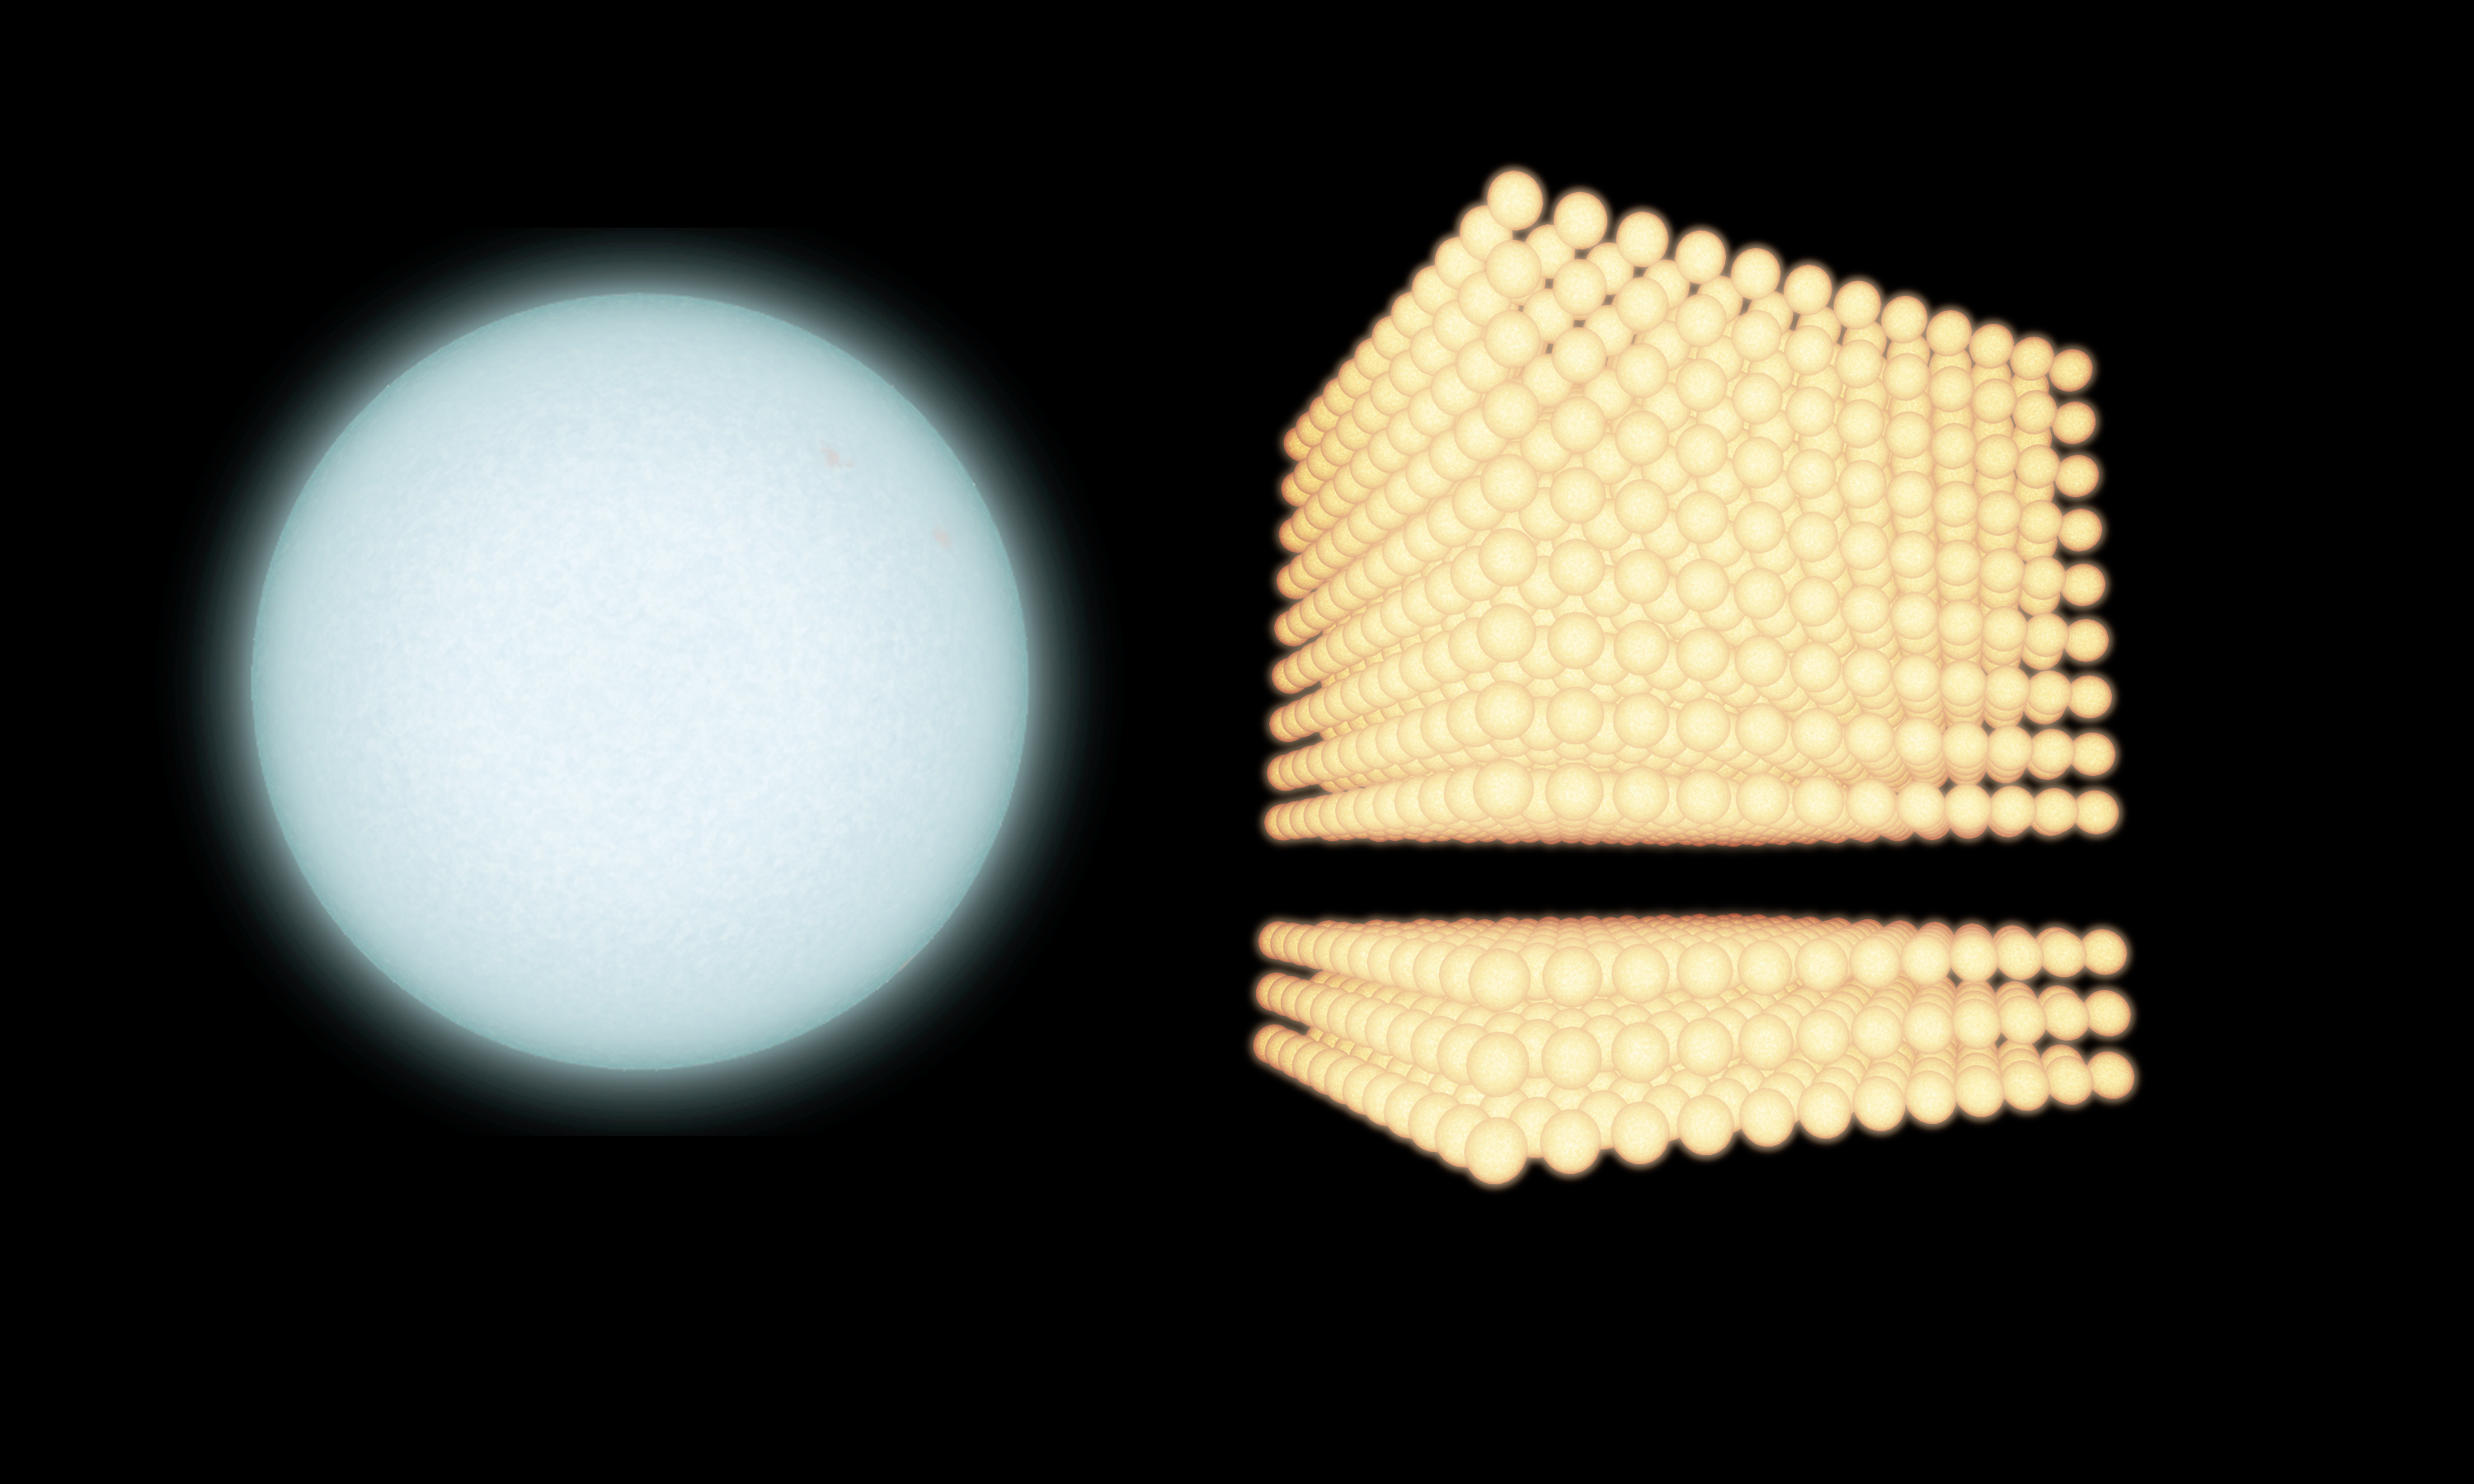

Adding up Stars in a Galaxy

Annotated Version

This diagram illustrates the extent to which astronomers have been underestimating the proportion of small to big stars in certain galaxies. Data from NASA’s Galaxy Evolution Explorer spacecraft and the Cerro Tololo Inter-American Observatory in Chile have shown that, in some cases, there can be as many as four times more small stars compared to large ones.

In the diagram, a massive blue star is shown next to a stack of lighter, yellow stars. These big blue stars are three to 20 times more massive than our sun, while the smaller stars are typically about the same mass as the sun or smaller. Before the Galaxy Evolution Explorer study, astronomers assumed there were 500 small stars for every massive one (lower stack on right). The new observations reveal that, in certain galaxies, this estimation is off by a factor of four; for every massive star, there could be as many as 2,000 small counterparts (entire stack on right).

Credit: NASA/JPL-Caltech